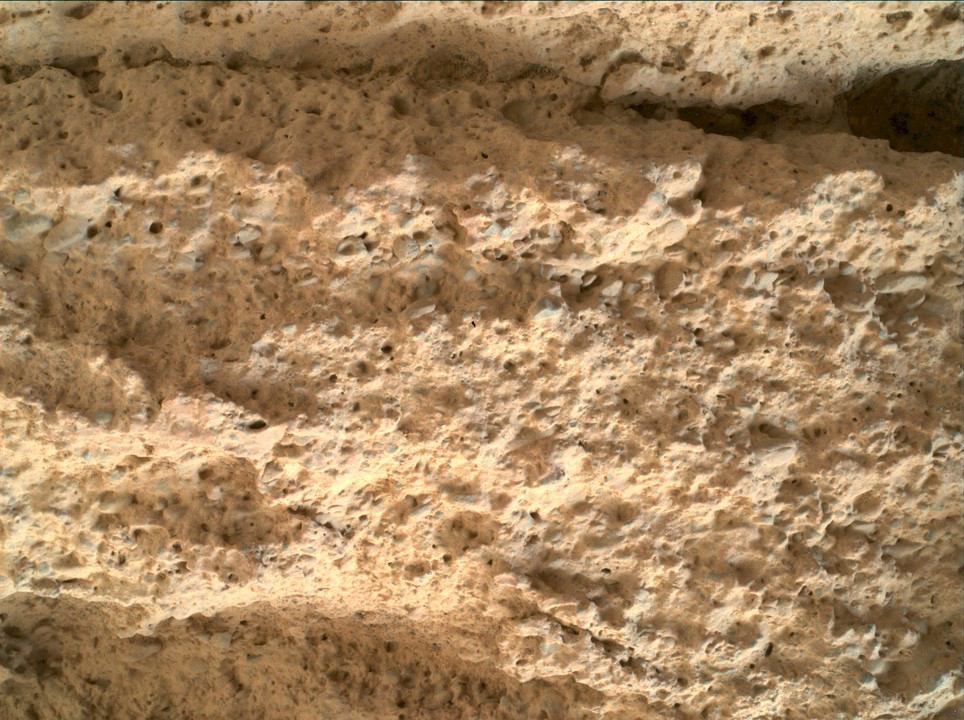

Perseverance’s WATSON Views Bettys Rock

NASA’s Perseverance Mars rover used its WATSON camera, located on the end of its robotic arm, to view the texture of a rock nicknamed “Bettys Rock” on June 22, 2022, the 476th Martian day, or sol, of the mission.

The rock is named after Bettys Rock in Shenandoah National Park.

The animation is a video showing a pan/zoom view into the image.

A key objective for Perseverance’s mission on Mars is astrobiology, including the search for signs of ancient microbial life. The rover will characterize the planet’s geology and past climate, pave the way for human exploration of the Red Planet, and be the first mission to collect and cache Martian rock and regolith (broken rock and dust).

Subsequent NASA missions, in cooperation with ESA (European Space Agency), would send spacecraft to Mars to collect these sealed samples from the surface and return them to Earth for in-depth analysis.

The Mars 2020 Perseverance mission is part of NASA’s Moon to Mars exploration approach, which includes Artemis missions to the Moon that will help prepare for human exploration of the Red Planet.

JPL, which is managed for NASA by Caltech in Pasadena, California, built and manages operations of the Perseverance rover.

Credit: NASA/JPL-Caltech/MSSS